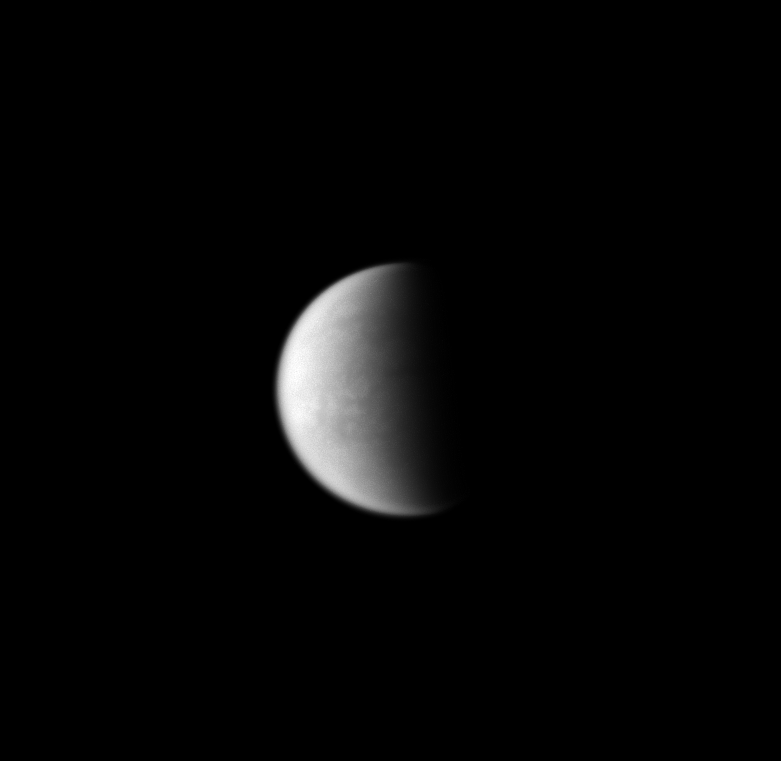

World Beneath the Haze

Surface details on Titan are seen faintly through the murky haze of the moon’s atmosphere.

Lit terrain seen here is on the leading hemisphere of Titan (5,150 kilometers, or 3,200 miles across). North is toward the top of the image.

The image was taken with the Cassini spacecraft wide-angle camera on July 30, 2008 using a spectral filter sensitive to wavelengths of infrared light centered at 939 nanometers. The view was acquired at a distance of approximately 370,000 kilometers (230,000 miles) from Titan and at a Sun-Titan-spacecraft, or phase, angle of 87 degrees. Image scale is 22 kilometers (14 miles) per pixel.

The Cassini-Huygens mission is a cooperative project of NASA, the European Space Agency and the Italian Space Agency. The Jet Propulsion Laboratory, a division of the California Institute of Technology in Pasadena, manages the mission for NASA’s Science Mission Directorate, Washington, D.C. The Cassini orbiter and its two onboard cameras were designed, developed and assembled at JPL. The imaging operations center is based at the Space Science Institute in Boulder, Colo.

Credit: NASA/JPL/Space Science Institute